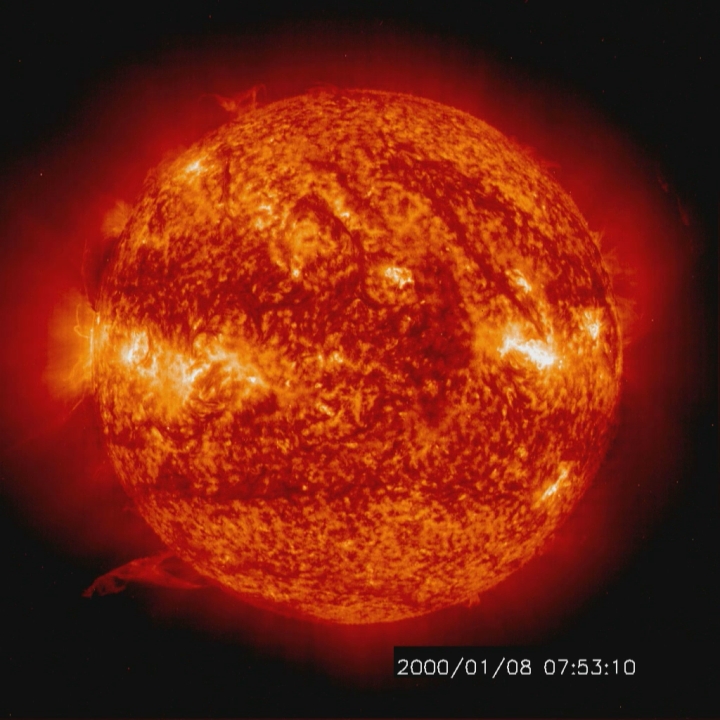

Solar activity and erupting prominences [HD Video]

Solar activity and erupting prominences. EIT 304A (Jan. 8-10, 2000)

Credit: NASA/GSFC/SOHO/ESA